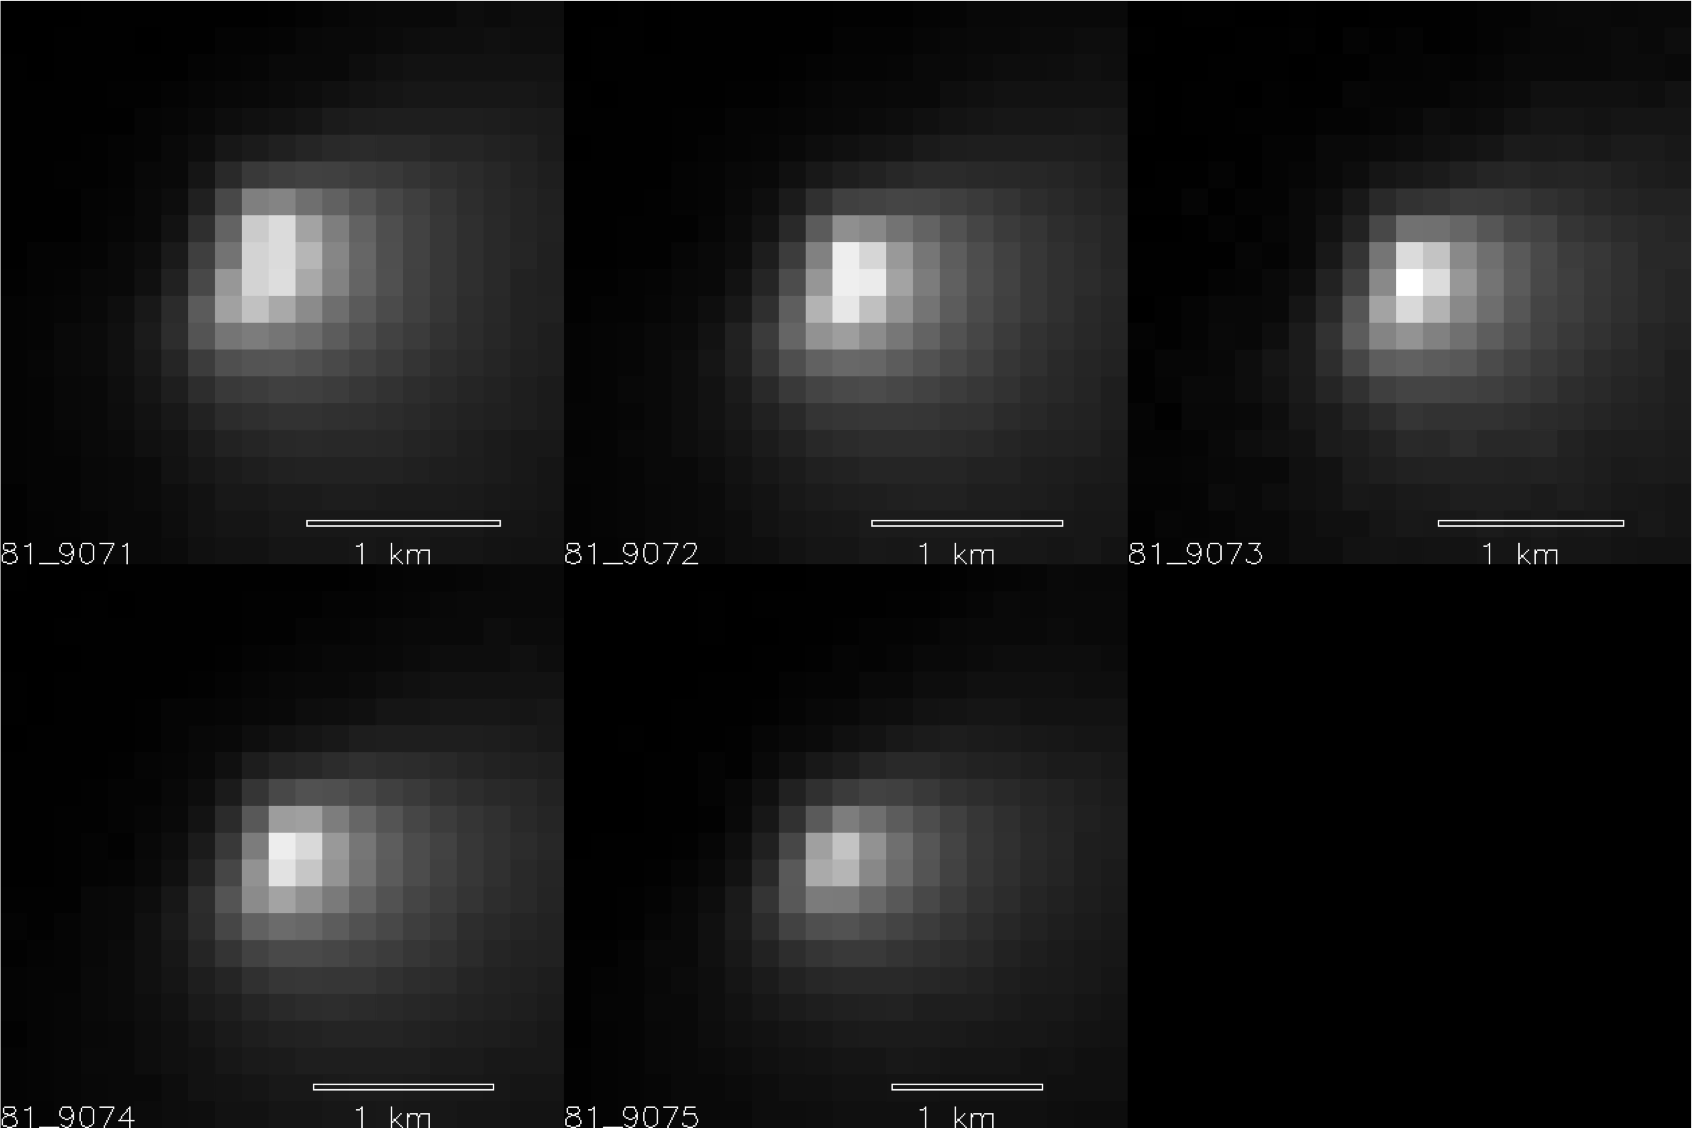

Mars Orbiter Sizes Up Passing Comet

Five images of comet C/2013 A1 Siding Spring taken within a 35-minute period as it passed near Mars on Oct. 19, 2014, provide information about the size of the comet’s nucleus. These observations by the High Resolution Imaging Science Experiment (HiRISE) camera on NASA’s Mars Reconnaissance Orbiter suggest that the nucleus is smaller than 1.2 miles (2 kilometers) across.

HiRISE acquired these images from distances ranging from 86,000 to 93,000 miles (138,000 to 150,000 kilometers) away from the nucleus, as comet Siding Spring made its closest approach to Mars. At those distances, each pixel covers an area from about 450 to 580 feet (138 to 177 meters). The scale bar on each image is 0.62 mile (1 kilometer).

The HiRISE observations of comet Siding Spring during this period were made possible due to very precise pointing and slewing of the Mars Reconnaissance Orbiter by engineers at Lockheed Martin in Denver, based on comet position calculations by engineers at NASA’s Jet Propulsion Laboratory, Pasadena, California. HiRISE acquired three images 12 days before closest approach, when the comet was barely detectable above the “noise level” of the images. These early images indicated the comet was not quite at its predicted location. This new viewing angle on the comet was used to update its predicted location and timing at closest approach. Without this update, the comet may have been outside the HiRISE image area in the best images.

For more information on these and other HiRISE images, see http://hirise.lpl.arizona.edu.

HiRISE is one of six instruments on NASA’s Mars Reconnaissance Orbiter. The University of Arizona, Tucson, operates HiRISE, which was built by Ball Aerospace & Technologies Corp., Boulder, Colorado. JPL, a division of the California Institute of Technology in Pasadena, manages the Mars Reconnaissance Orbiter Project for NASA’s Science Mission Directorate, Washington.

Credit: NASA/JPL-Caltech/University of Arizona